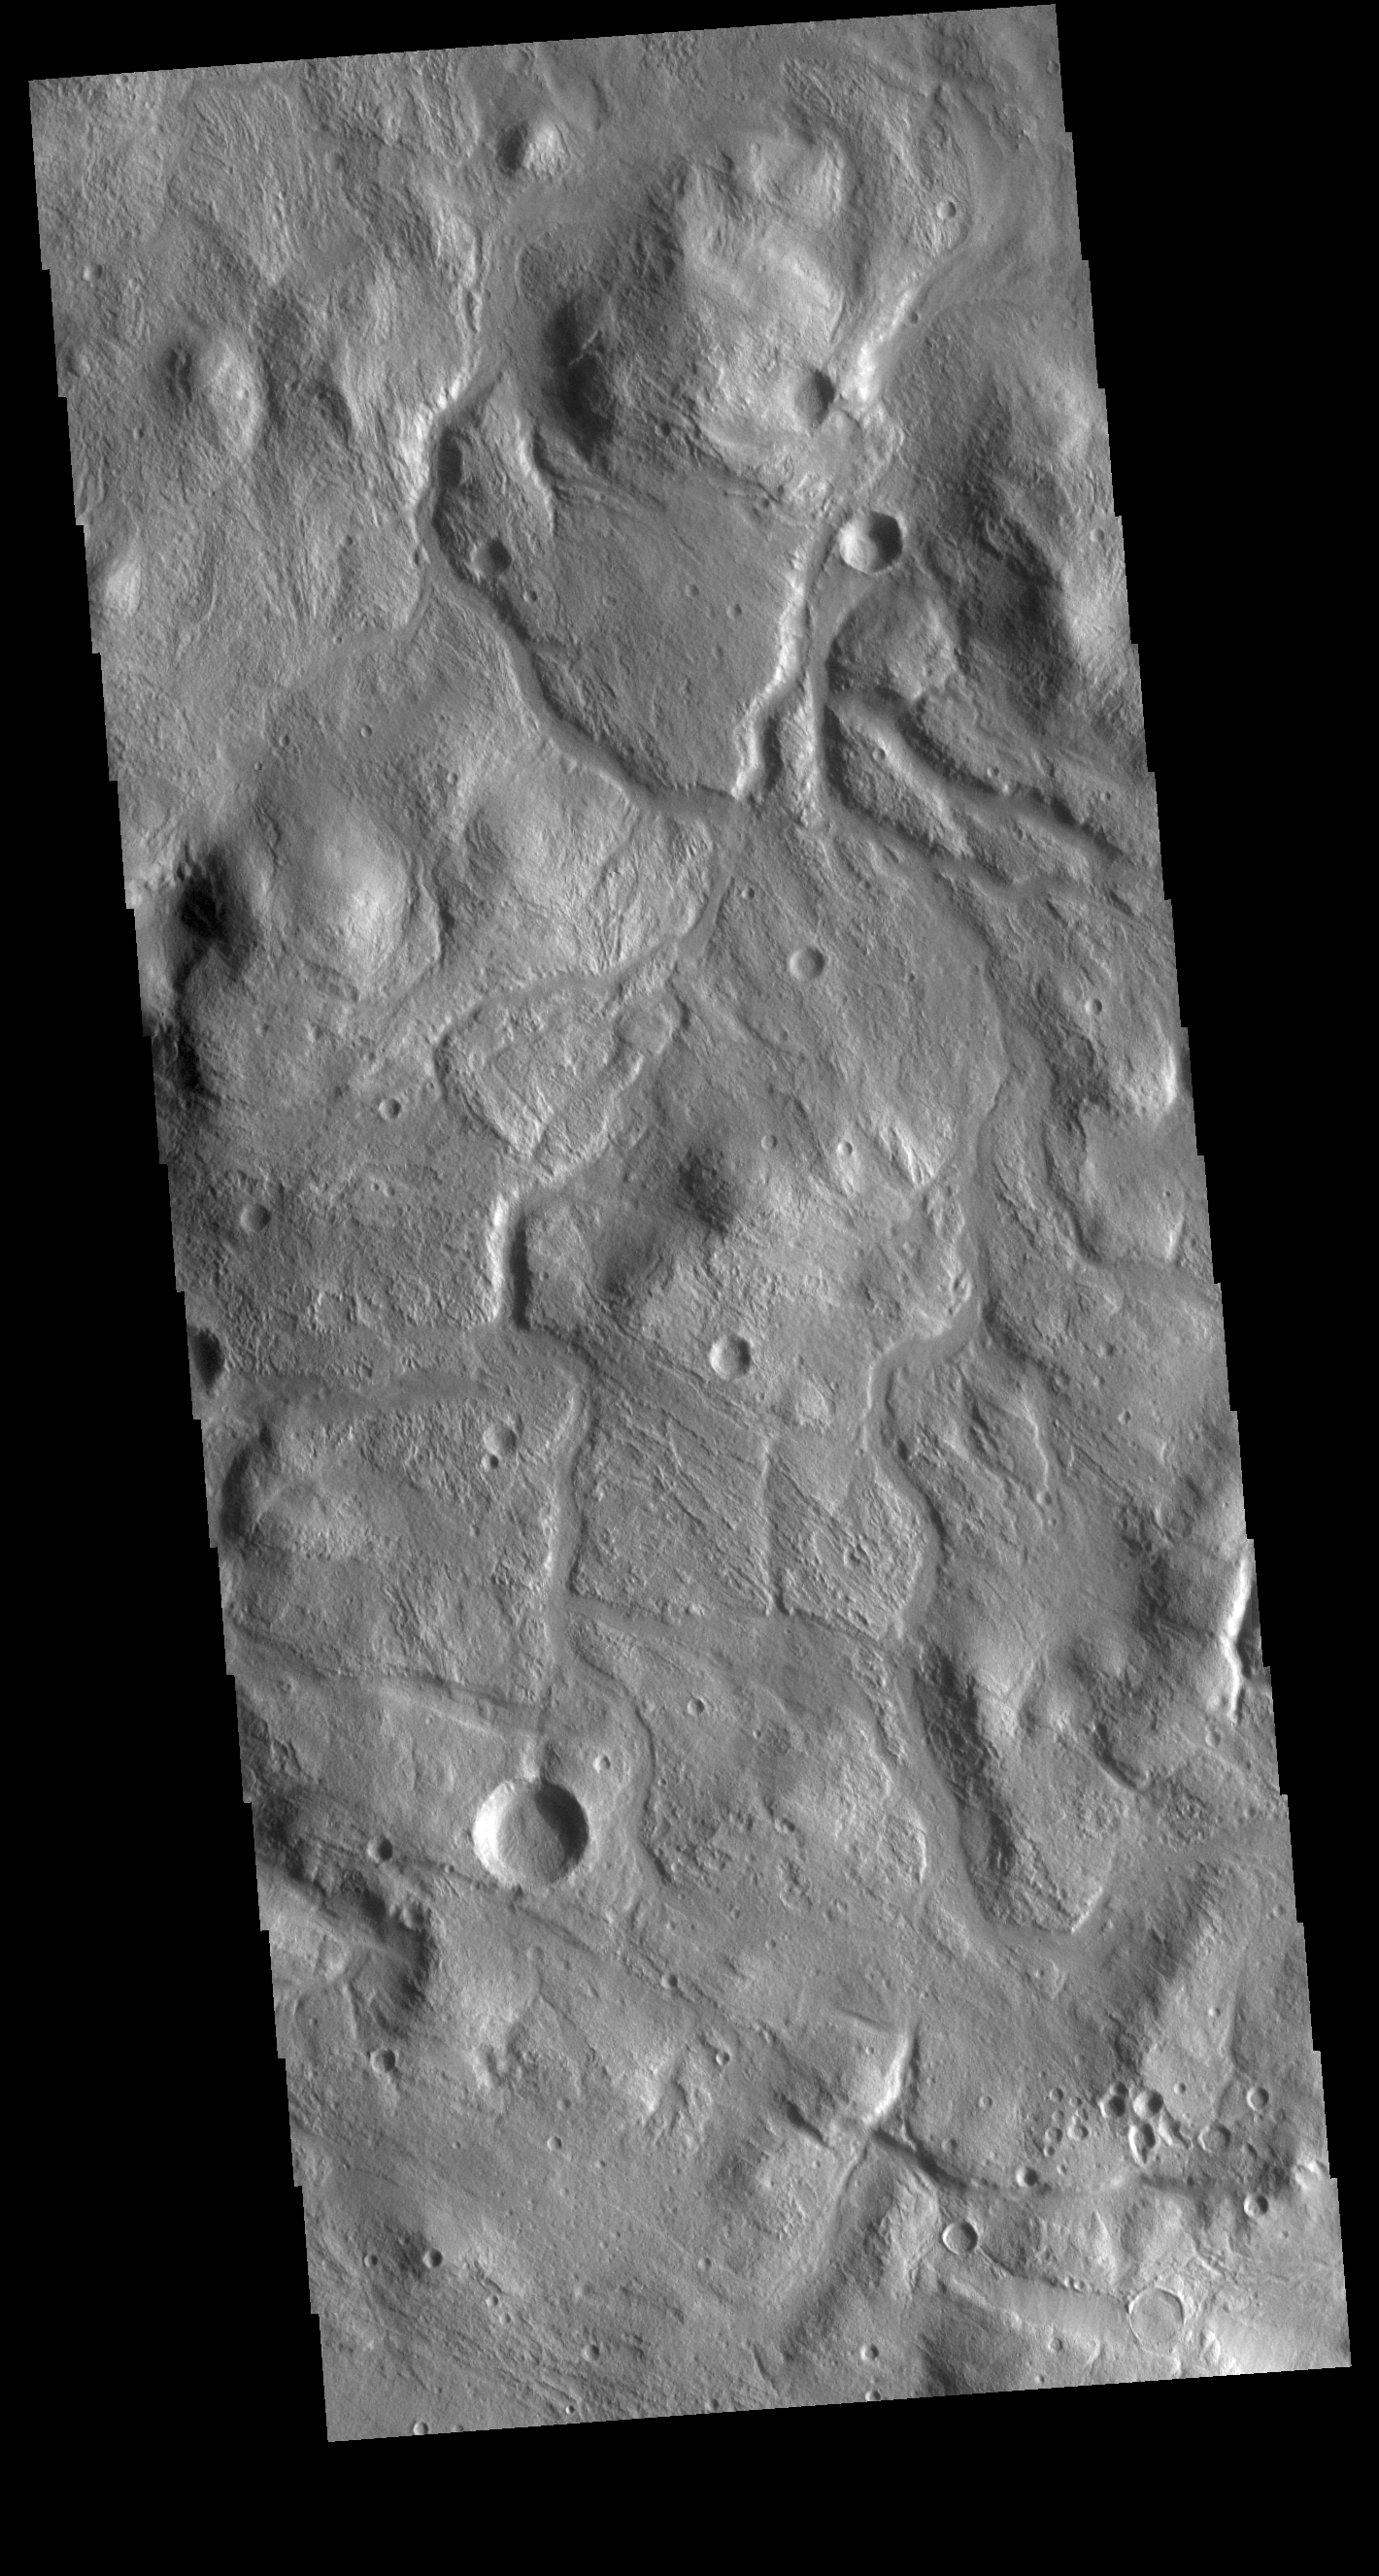

Acheron Fossae

This VIS image is located on the northern side of Acheron Fossae. Acheron Fossae is a complex tectonic region north of Olympus Mons. In this region of Acheron Fossae, channels drain down towards the plains.

Credit: NASA/JPL-Caltech/ASU